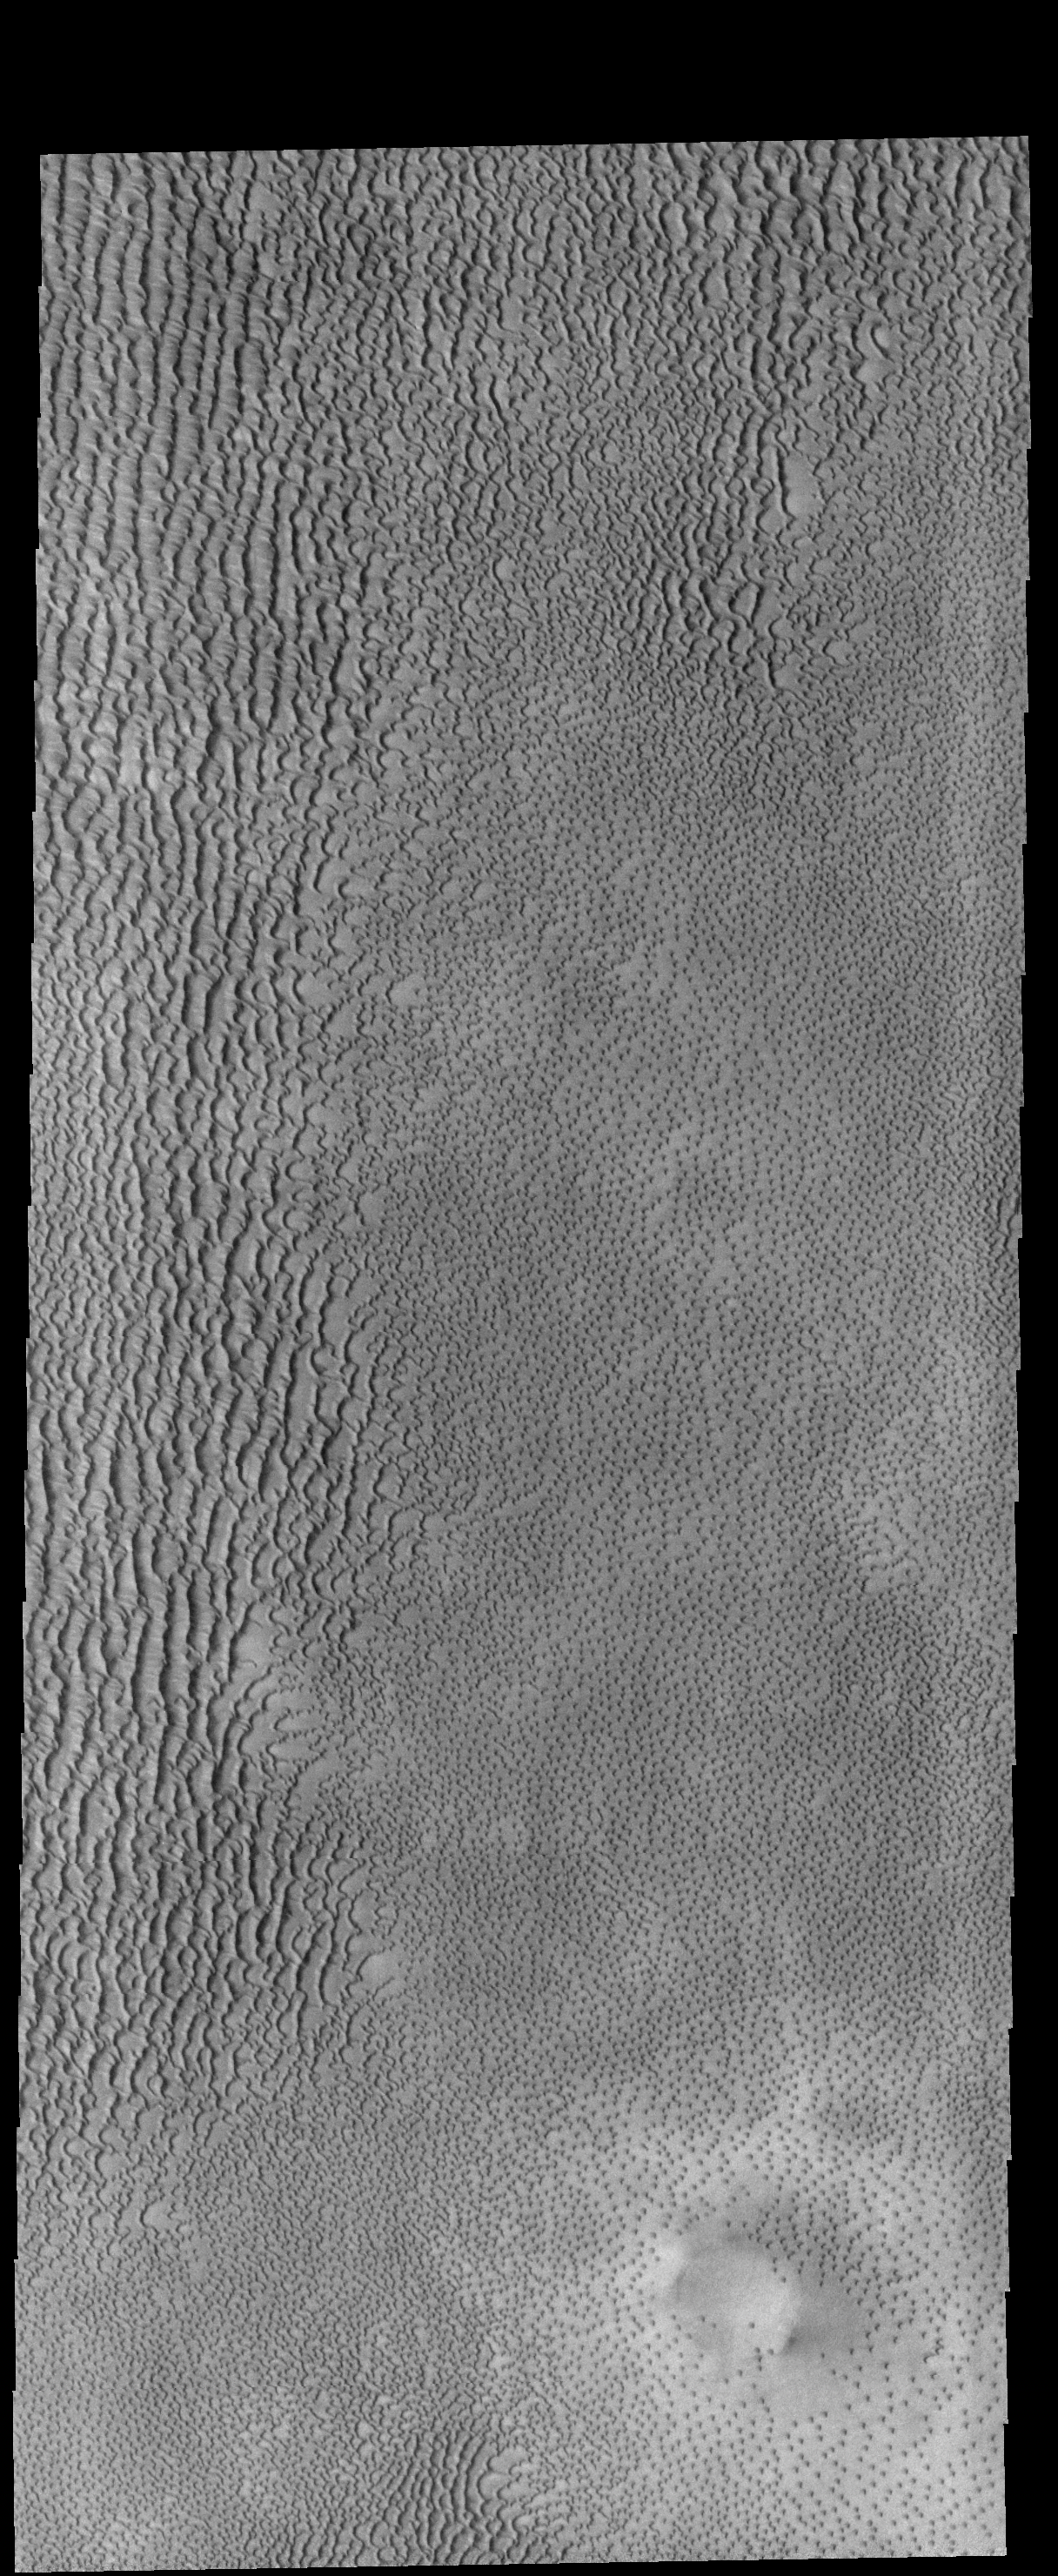

Aspledon Undae

This VIS image shows part of Aspledon Undae, a region of dunes near the north pole. The right side of the image shows hundreds of small, isolated dunes. On the left side of the image, these small dunes appear to have merged into larger dune forms.

Credit: NASA/JPL-Caltech/ASU